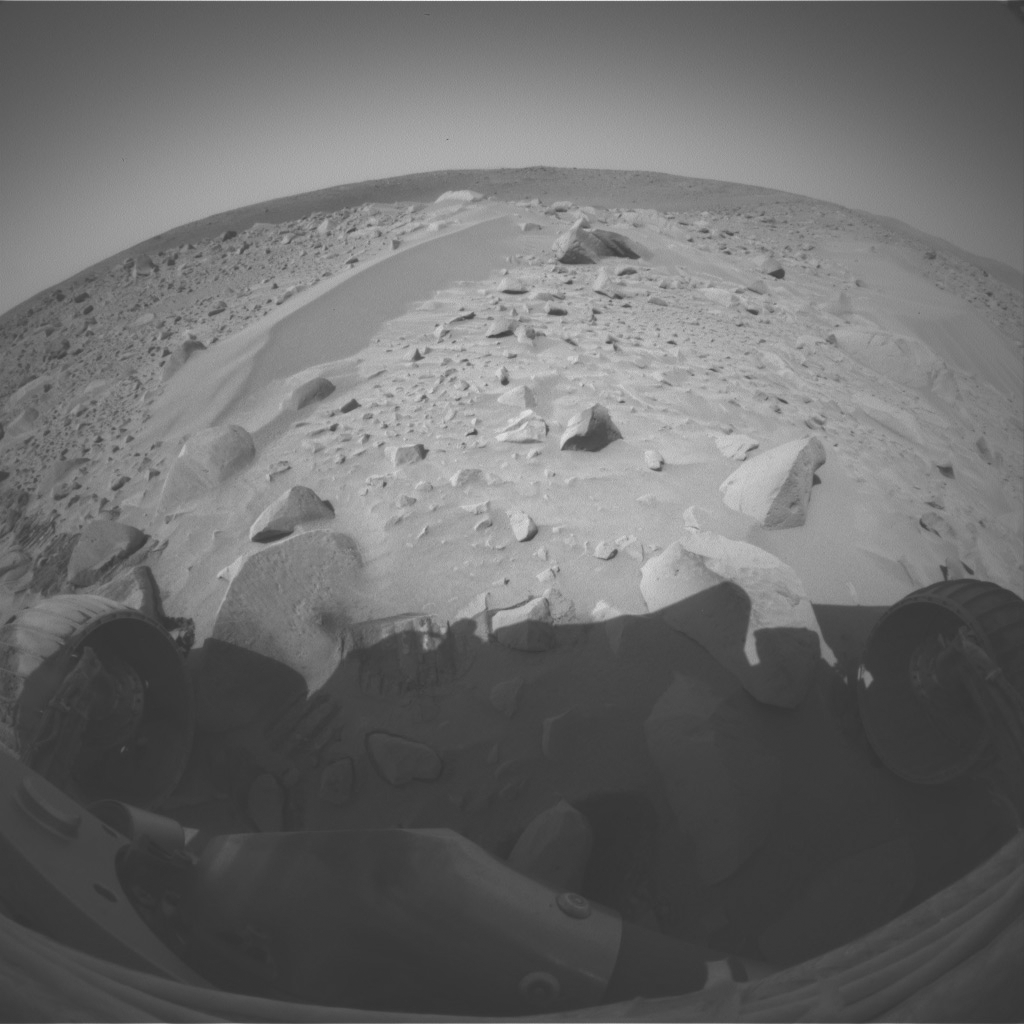

‘Serpent’ Untouched

A drift dubbed “Serpent” stretches in front of NASA’s Mars Exploration Rover Spirit in this picture from the left eye of Spirit’s front hazard-avoidance camera. Spirit took the image during its 71st martian day, or sol, on Mars (March 15, 2004) while exploring the rim of the crater nicknamed “Bonneville.” The following sol, the rover used its wheels to dig into the drift and expose material under the surface.

Credit: NASA/JPL